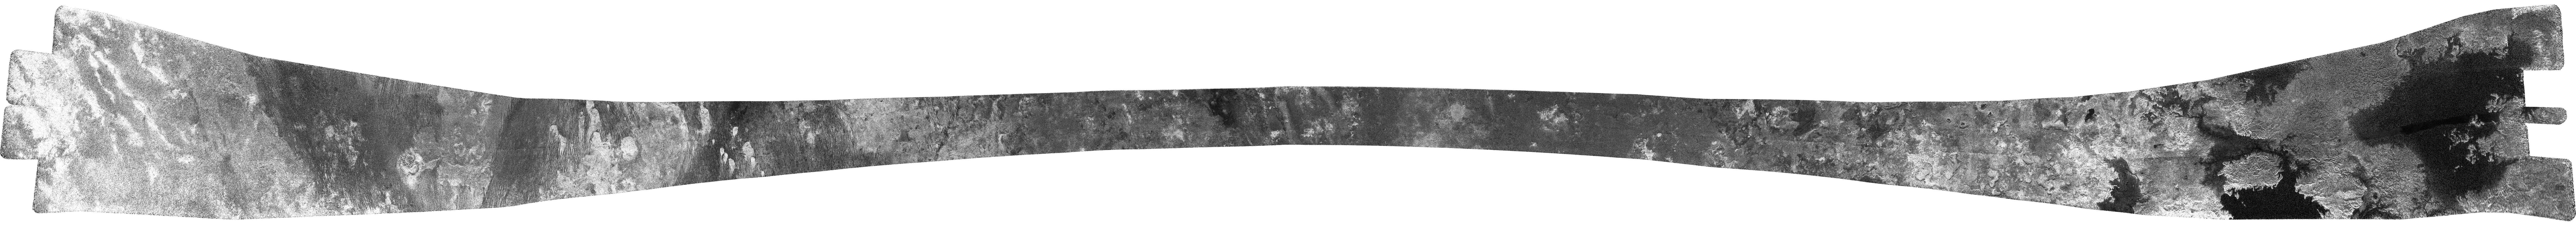

Titan (T25) Viewed by Cassini’s Radar – Feb. 22, 2007

This image of Saturn’s largest moon, Titan, obtained by Cassini’s radar instrument during a near-polar flyby on Feb. 22, 2007, features dunes and lakes, one of which is larger than any lake on Earth and could be legitimately called a sea. First discovered by Cassini’s radar in July 2006 (see PIA08630), Titan’s lakes are thought to consist of liquid methane and ethane.

The image runs from southern latitudes, starting at 32 degrees south, 55 degrees west, where we see featureless terrain with bright streaks, heading north and slightly east, through dune fields interspersed with exposed bright mounds. In places, the dunes wrap around the bright mounds, which suggests the mounds are raised (see PIA09181). In one case, the dunes wrap around an unusual rose-shaped structure, approximately 70 kilometers (40 miles) across. Near the spacecraft’s closest approach (33 degrees north, 28 degrees west), where the swath is at its narrowest, the terrain is dark and mottled, with occasional bright outcrops and fine dunes. As we continue to head north, we see the first signs of the action of liquids–fine channels and canyon-like structures. Later, depressions can be seen. These are similar to those seen in the lake region and are interpreted as volcanic calderas or drained lakes. As the swath continues, these become more plentiful, and some are partly filled with dark material thought to be liquid hydrocarbons, hence lakes. In places, the lakes reside in what appear to be nested, near-circular depressions, reminiscent of nested calderas.

The final section of the swath, which is closest to the pole, contains by far the largest lakes observed by Cassini’s radar to date. Part of the first of these was seen during a previous flyby (see PIA01942), and is fed by a long river — over 200 kilometers (120 miles) in length, and hundreds of meters to over 1 kilometer (0.6 miles) in width – running through what appears to be a flood plain. The lake’s bright, jutting shoreline indicates that old, eroded landforms may have been flooded. The end of the next lake was also observed before (see PIA01943), appearing to be, in both form and scale, similar to Lake Powell, a flooded drainage system in Utah and Arizona. We can now see that this lake on Titan connects via a relatively narrow channel to a much larger (at least 45,000 square kilometers or 17,000 square miles) lake, containing a large (approximately 12,000 square kilometers or 4,600 square miles) island or peninsula (see PIA09180). The last part of the image passes close to the pole (86 degrees north, 290 degrees east), before heading east and slightly south. At the end of the swath, we see the largest lake observed yet — at least 100,000 square kilometers (39,000 square miles), which is greater in extent than one of the largest lakes on Earth, Lake Superior (82,000 square kilometers or 32,000 square miles), and covers a greater fraction of Titan than the largest terrestrial inland sea, the Black Sea. The Black Sea covers 0.085 percent of the surface of the Earth; this newly observed body on Titan covers at least 0.12 percent of the surface of Titan. Because of its size, scientists are calling this a sea.

The Cassini-Huygens mission is a cooperative project of NASA, the European Space Agency and the Italian Space Agency. The Jet Propulsion Laboratory, a division of the California Institute of Technology in Pasadena, manages the mission for NASA’s Science Mission Directorate, Washington, D.C. The Cassini orbiter was designed, developed and assembled at JPL. The radar instrument was built by JPL and the Italian Space Agency, working with team members from the United States and several European countries.

Credit: NASA/JPL-Caltech/ASI